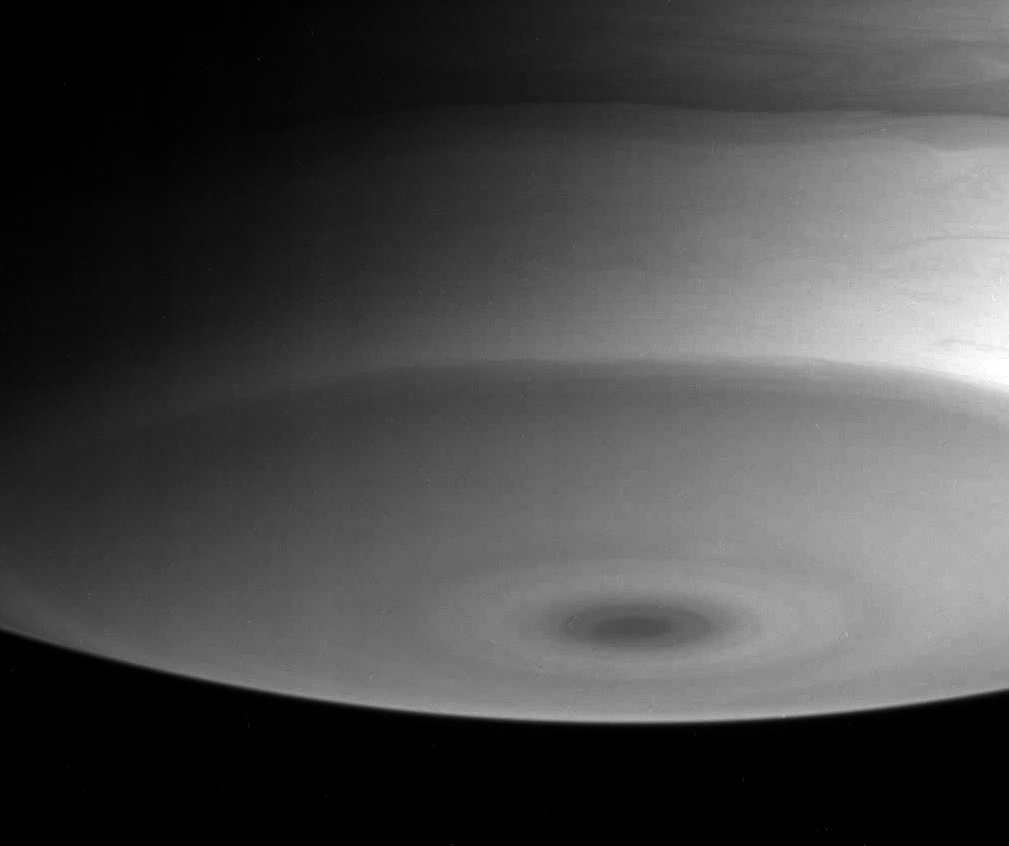

Infrared South Pole

This view of Saturn’s south pole shows a prominent dark spot, along with flowing, wave-like patterns to the north and toward the right.

This image was taken with the Cassini spacecraft narrow angle camera on July 13, 2004, from a distance of 5 million kilometers (3.1 million miles) from Saturn, through a filter sensitive to wavelengths of infrared light centered at 889 nanometers. The image scale is 29 kilometers (18 miles) per pixel. Contrast has been enhanced slightly to aid visibility.

The Cassini-Huygens mission is a cooperative project of NASA, the European Space Agency and the Italian Space Agency. The Jet Propulsion Laboratory, a division of the California Institute of Technology in Pasadena, manages the Cassini-Huygens mission for NASA’s Science Mission Directorate, Washington, D.C. The Cassini orbiter and its two onboard cameras were designed, developed and assembled at JPL. The imaging team is based at the Space Science Institute, Boulder, Colo.

Credit: NASA/JPL/Space Science Institute